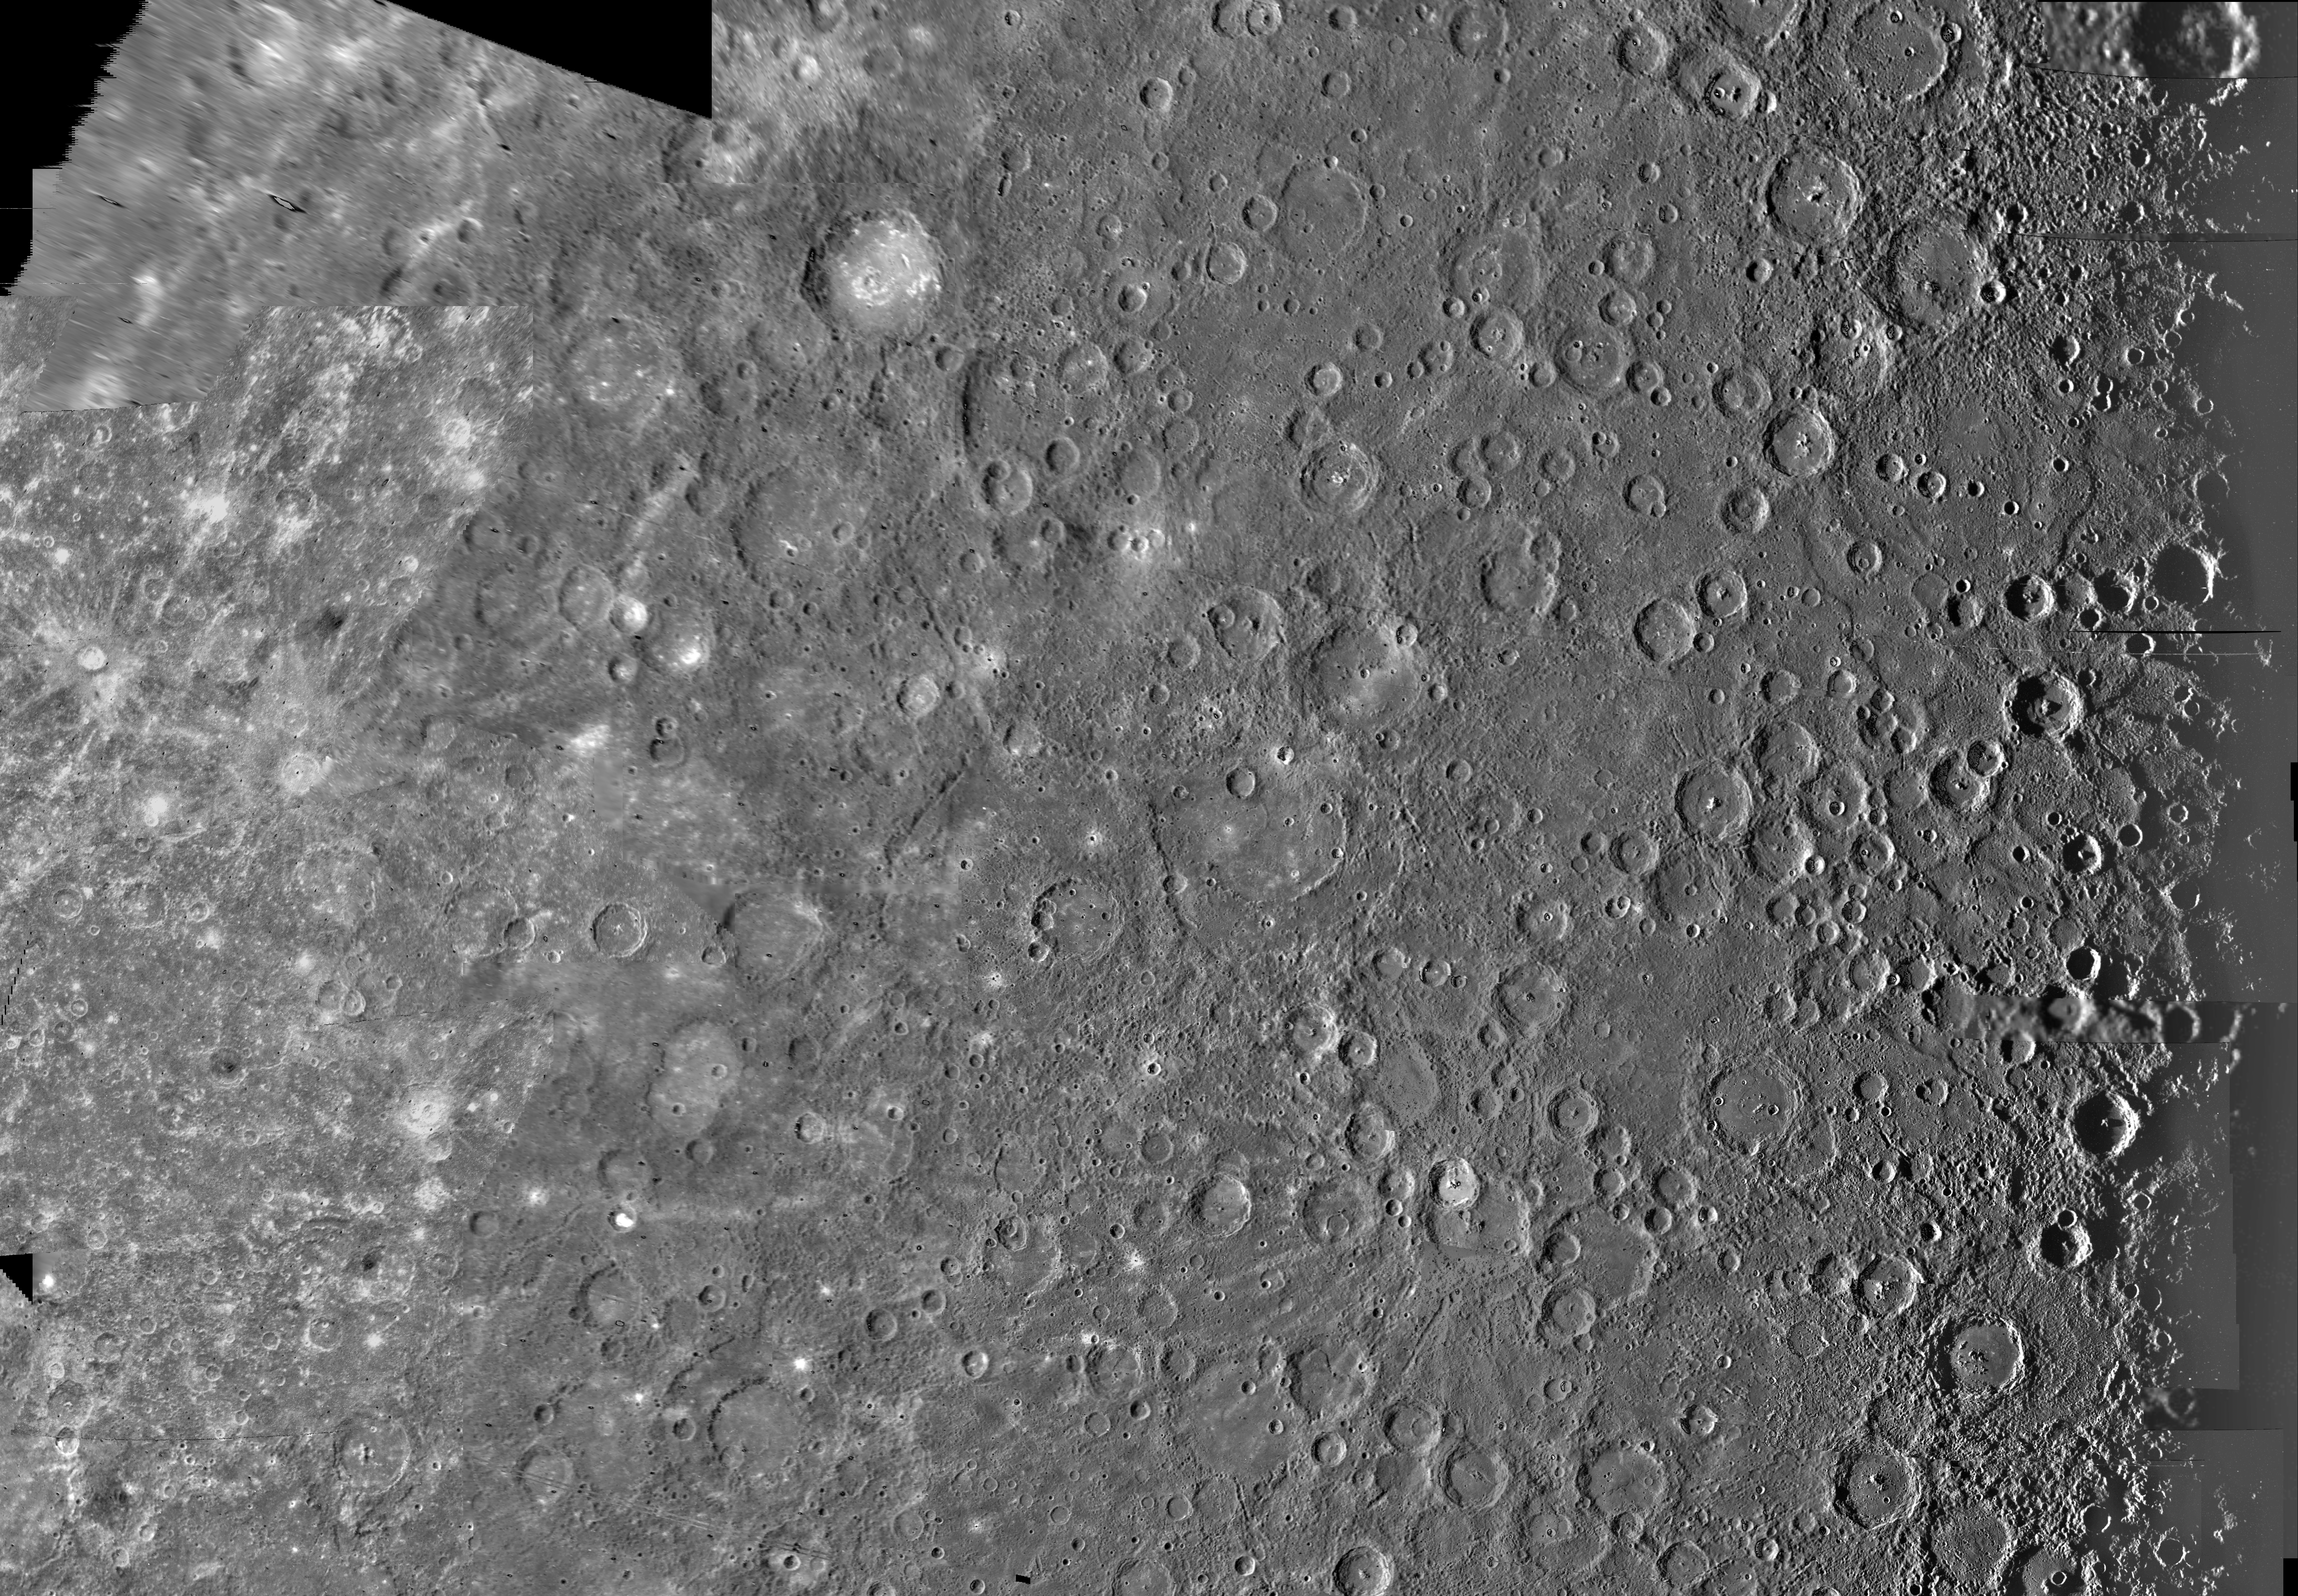

Mercury: Photomosaic of the Kuiper Quadrangle H-6

The Kuiper Quadrangle was named in memory of Dr. Gerard Kuiper, a Mariner 10 Venus/Mercury imaging team member and well-known astronomer, who passed away several months before the spacecraft’s arrival at Mercury. The Kuiper crater, located left of center, is the brightest and perhaps youngest crater is 60 km in diameter located at -11 degrees latitude and 31 degrees longitude.

The Image Processing Lab at NASA’s Jet Propulsion Laboratory produced this photomosaic using computer software and techniques developed for use in processing planetary data. The images used to construct the Kuiper Quadrangle were taken during Mariner’s first and third flybys of Mercury.

The Mariner 10 spacecraft was launched in 1974. The spacecraft took images of Venus in February 1974 on the way to three encounters with Mercury in March and September 1974 and March 1975. The spacecraft took more than 7,000 images of Mercury, Venus, the Earth and the Moon during its mission. The Mariner 10 Mission was managed by the Jet Propulsion Laboratory for NASA’s Office of Space Science in Washington, D.C.

Credit: NASA/JPL